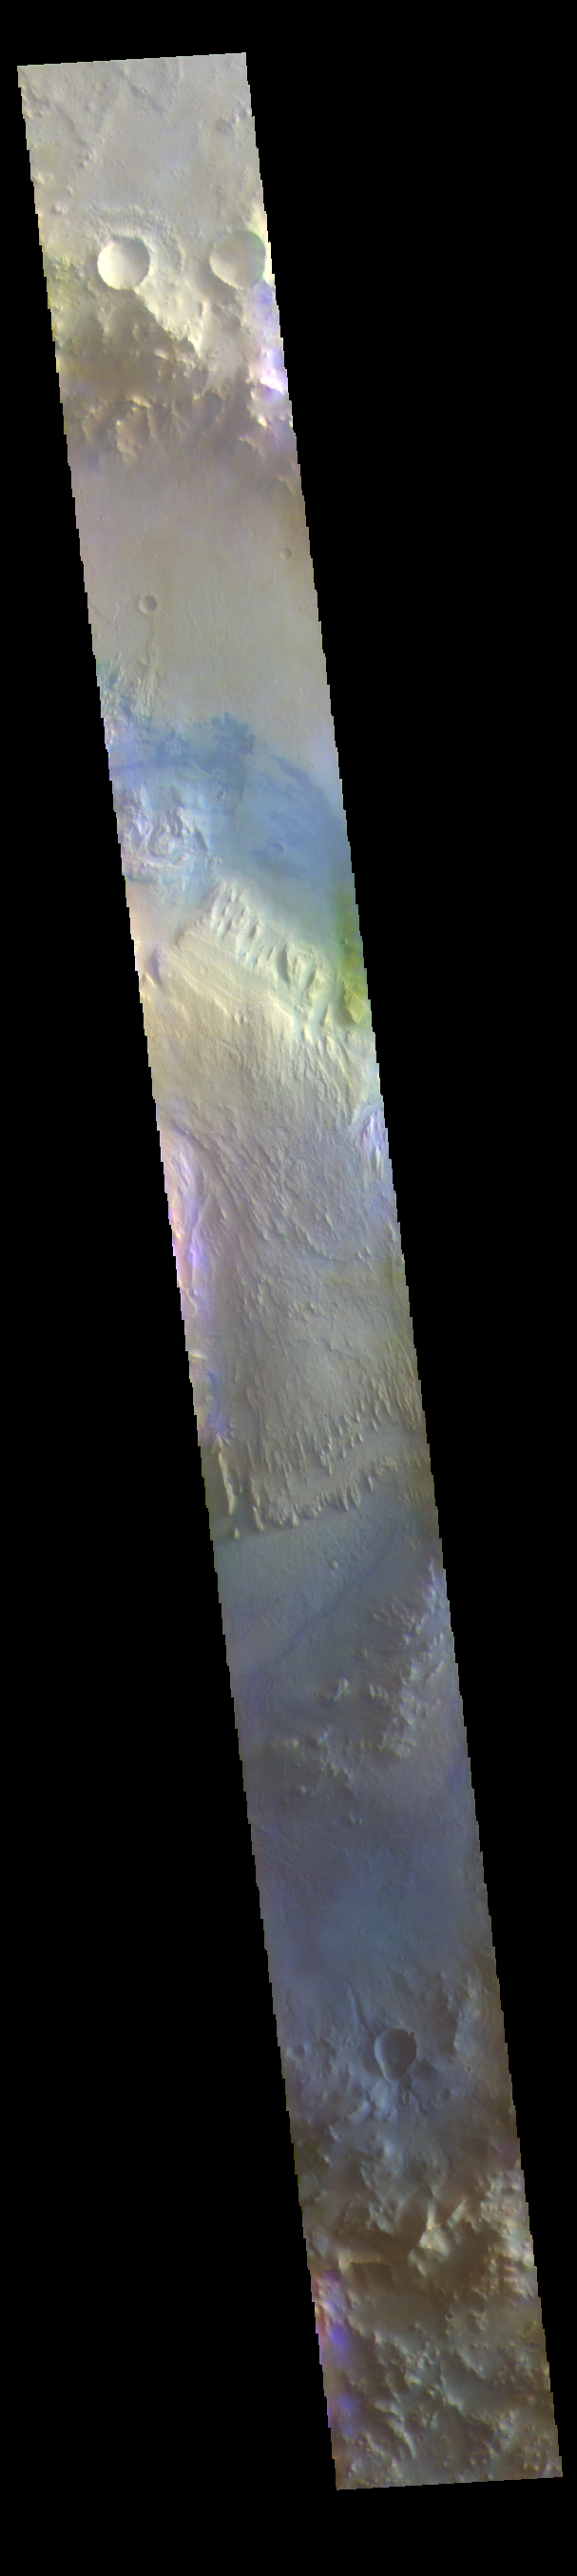

Gale Crater – False Color

The THEMIS VIS camera contains 5 filters. The data from different filters can be combined in multiple ways to create a false color image. These false color images may reveal subtle variations of the surface not easily identified in a single band image. Today’s false color image shows Gale Crater. Gale Crater is the home of the Curiosity Rover. Gale Crater is 154 km (95 miles) in diameter.

The THEMIS VIS camera is capable of capturing color images of the Martian surface using five different color filters. In this mode of operation, the spatial resolution and coverage of the image must be reduced to accommodate the additional data volume produced from using multiple filters. To make a color image, three of the five filter images (each in grayscale) are selected. Each is contrast enhanced and then converted to a red, green, or blue intensity image. These three images are then combined to produce a full color, single image. Because the THEMIS color filters don’t span the full range of colors seen by the human eye, a color THEMIS image does not represent true color. Also, because each single-filter image is contrast enhanced before inclusion in the three-color image, the apparent color variation of the scene is exaggerated. Nevertheless, the color variation that does appear is representative of some change in color, however subtle, in the actual scene. Note that the long edges of THEMIS color images typically contain color artifacts that do not represent surface variation.

Credit: NASA/JPL-Caltech/ASU